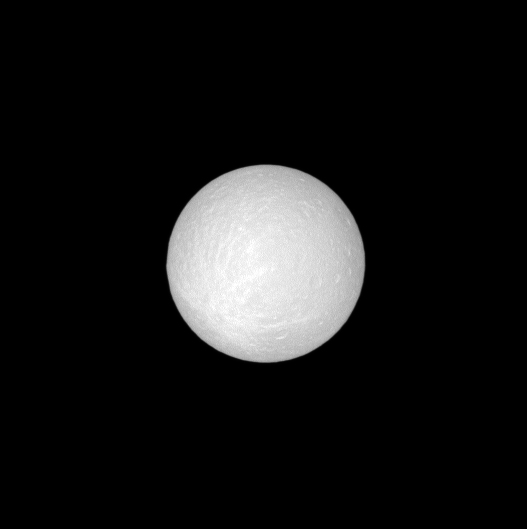

Washed Out Rhea

As the Cassini spacecraft slid between the Sun and Rhea, it caught this view of the moon at almost full opposition.

North on Rhea is up in this image, and, in the southern hemisphere, the faint outlines of a ray crater are visible. Lines, or rays, of debris from an impact streak outward from the crater on the left.

This view looks toward the leading hemisphere of Rhea with a Sun-Rhea-spacecraft, or phase, angle of about 0.4 degrees.

With the sun almost directly behind Cassini, topographic details such as the crater are washed out by the sun’s brightness. More contrast between these details is visible from greater phase angles (see see PIA07609).

The image was taken in visible light with the Cassini spacecraft narrow-angle camera on Oct. 27, 2008 at a distance of approximately 1.285 million kilometers (799,000 miles) from Rhea. Image scale is 8 kilometers (5 miles) per pixel.

The Cassini-Huygens mission is a cooperative project of NASA, the European Space Agency and the Italian Space Agency. The Jet Propulsion Laboratory, a division of the California Institute of Technology in Pasadena, manages the mission for NASA’s Science Mission Directorate, Washington, D.C. The Cassini orbiter and its two onboard cameras were designed, developed and assembled at JPL. The imaging operations center is based at the Space Science Institute in Boulder, Colo.

Credit: NASA/JPL/Space Science Institute